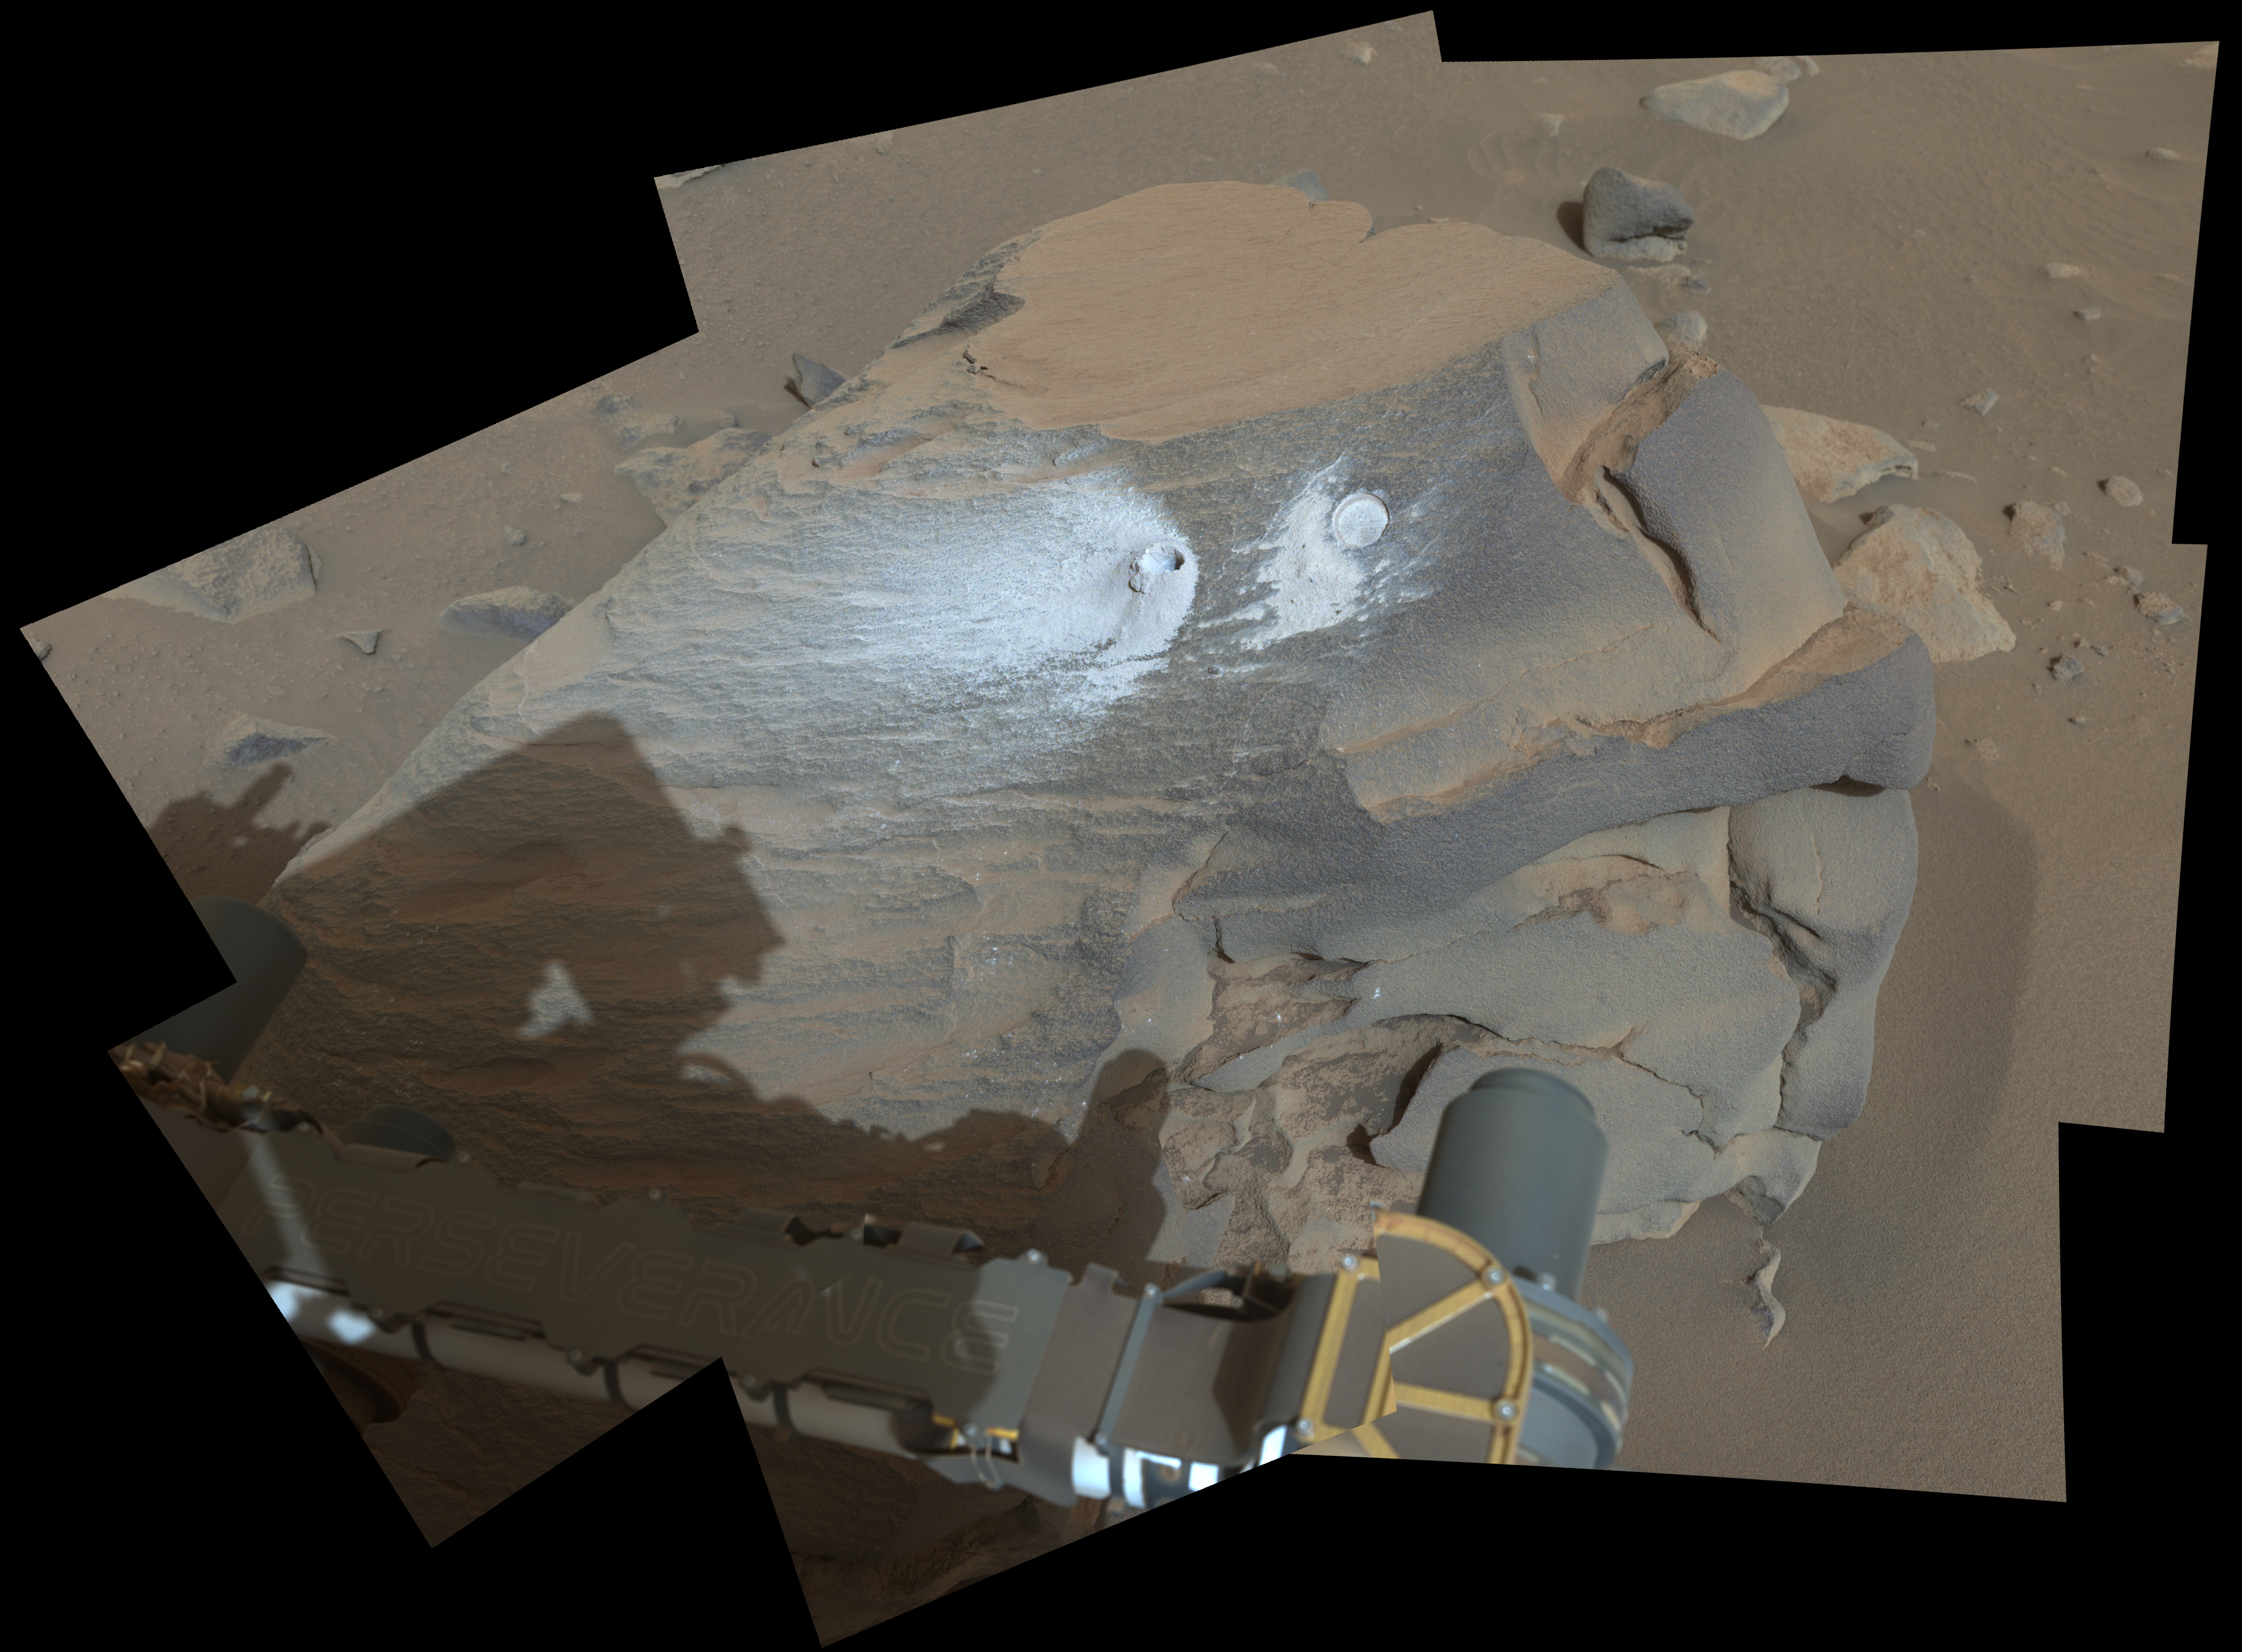

Perseverance’s View of ‘Bunsen Peak’

Figure A

Figure B

This view shows a rock nicknamed “Bunsen Peak” where NASA’s Perseverance Mars rover extracted its 21st rock core (left) and abraded a circular patch (right) to investigate the rock’s composition.

Perseverance’s Mastcam-Z camera system took the eight images that make up this mosaic on March 12, 2024, the 1,088th Martian day, or sol, of the rover’s mission to Mars. For scale, the abrasion patch is approximately 2 inches (5 centimeters) in diameter.

In this enhanced-color view, the color bands of the image have been processed to improve visual contrast and accentuate color differences.

Figure A is a natural-color view. This is approximately how the scene would appear to an average person if they were on Mars.

Figure B is the same mosaic, now composed of 16 images, in an anaglyph that can be viewed with red-blue 3D glasses.

Arizona State University leads the operations of the Mastcam-Z instrument, working in collaboration with Malin Space Science Systems in San Diego, on the design, fabrication, testing, and operation of the cameras, and in collaboration with the Niels Bohr Institute of the University of Copenhagen on the design, fabrication, and testing of the calibration targets.

A key objective for Perseverance’s mission on Mars is astrobiology, including the search for signs of ancient microbial life. The rover will characterize the planet’s geology and past climate, pave the way for human exploration of the Red Planet, and be the first mission to collect and cache Martian rock and regolith.

Subsequent NASA missions, in cooperation with ESA (European Space Agency), would send spacecraft to Mars to collect these sealed samples from the surface and return them to Earth for in-depth analysis.

The Mars 2020 Perseverance mission is part of NASA’s Moon to Mars exploration approach, which includes Artemis missions to the Moon that will help prepare for human exploration of the Red Planet.

NASA’s Jet Propulsion Laboratory, which is managed for the agency by Caltech, built and manages operations of the Perseverance rover.

Credit: NASA/JPL-Caltech/ASU/MSSS